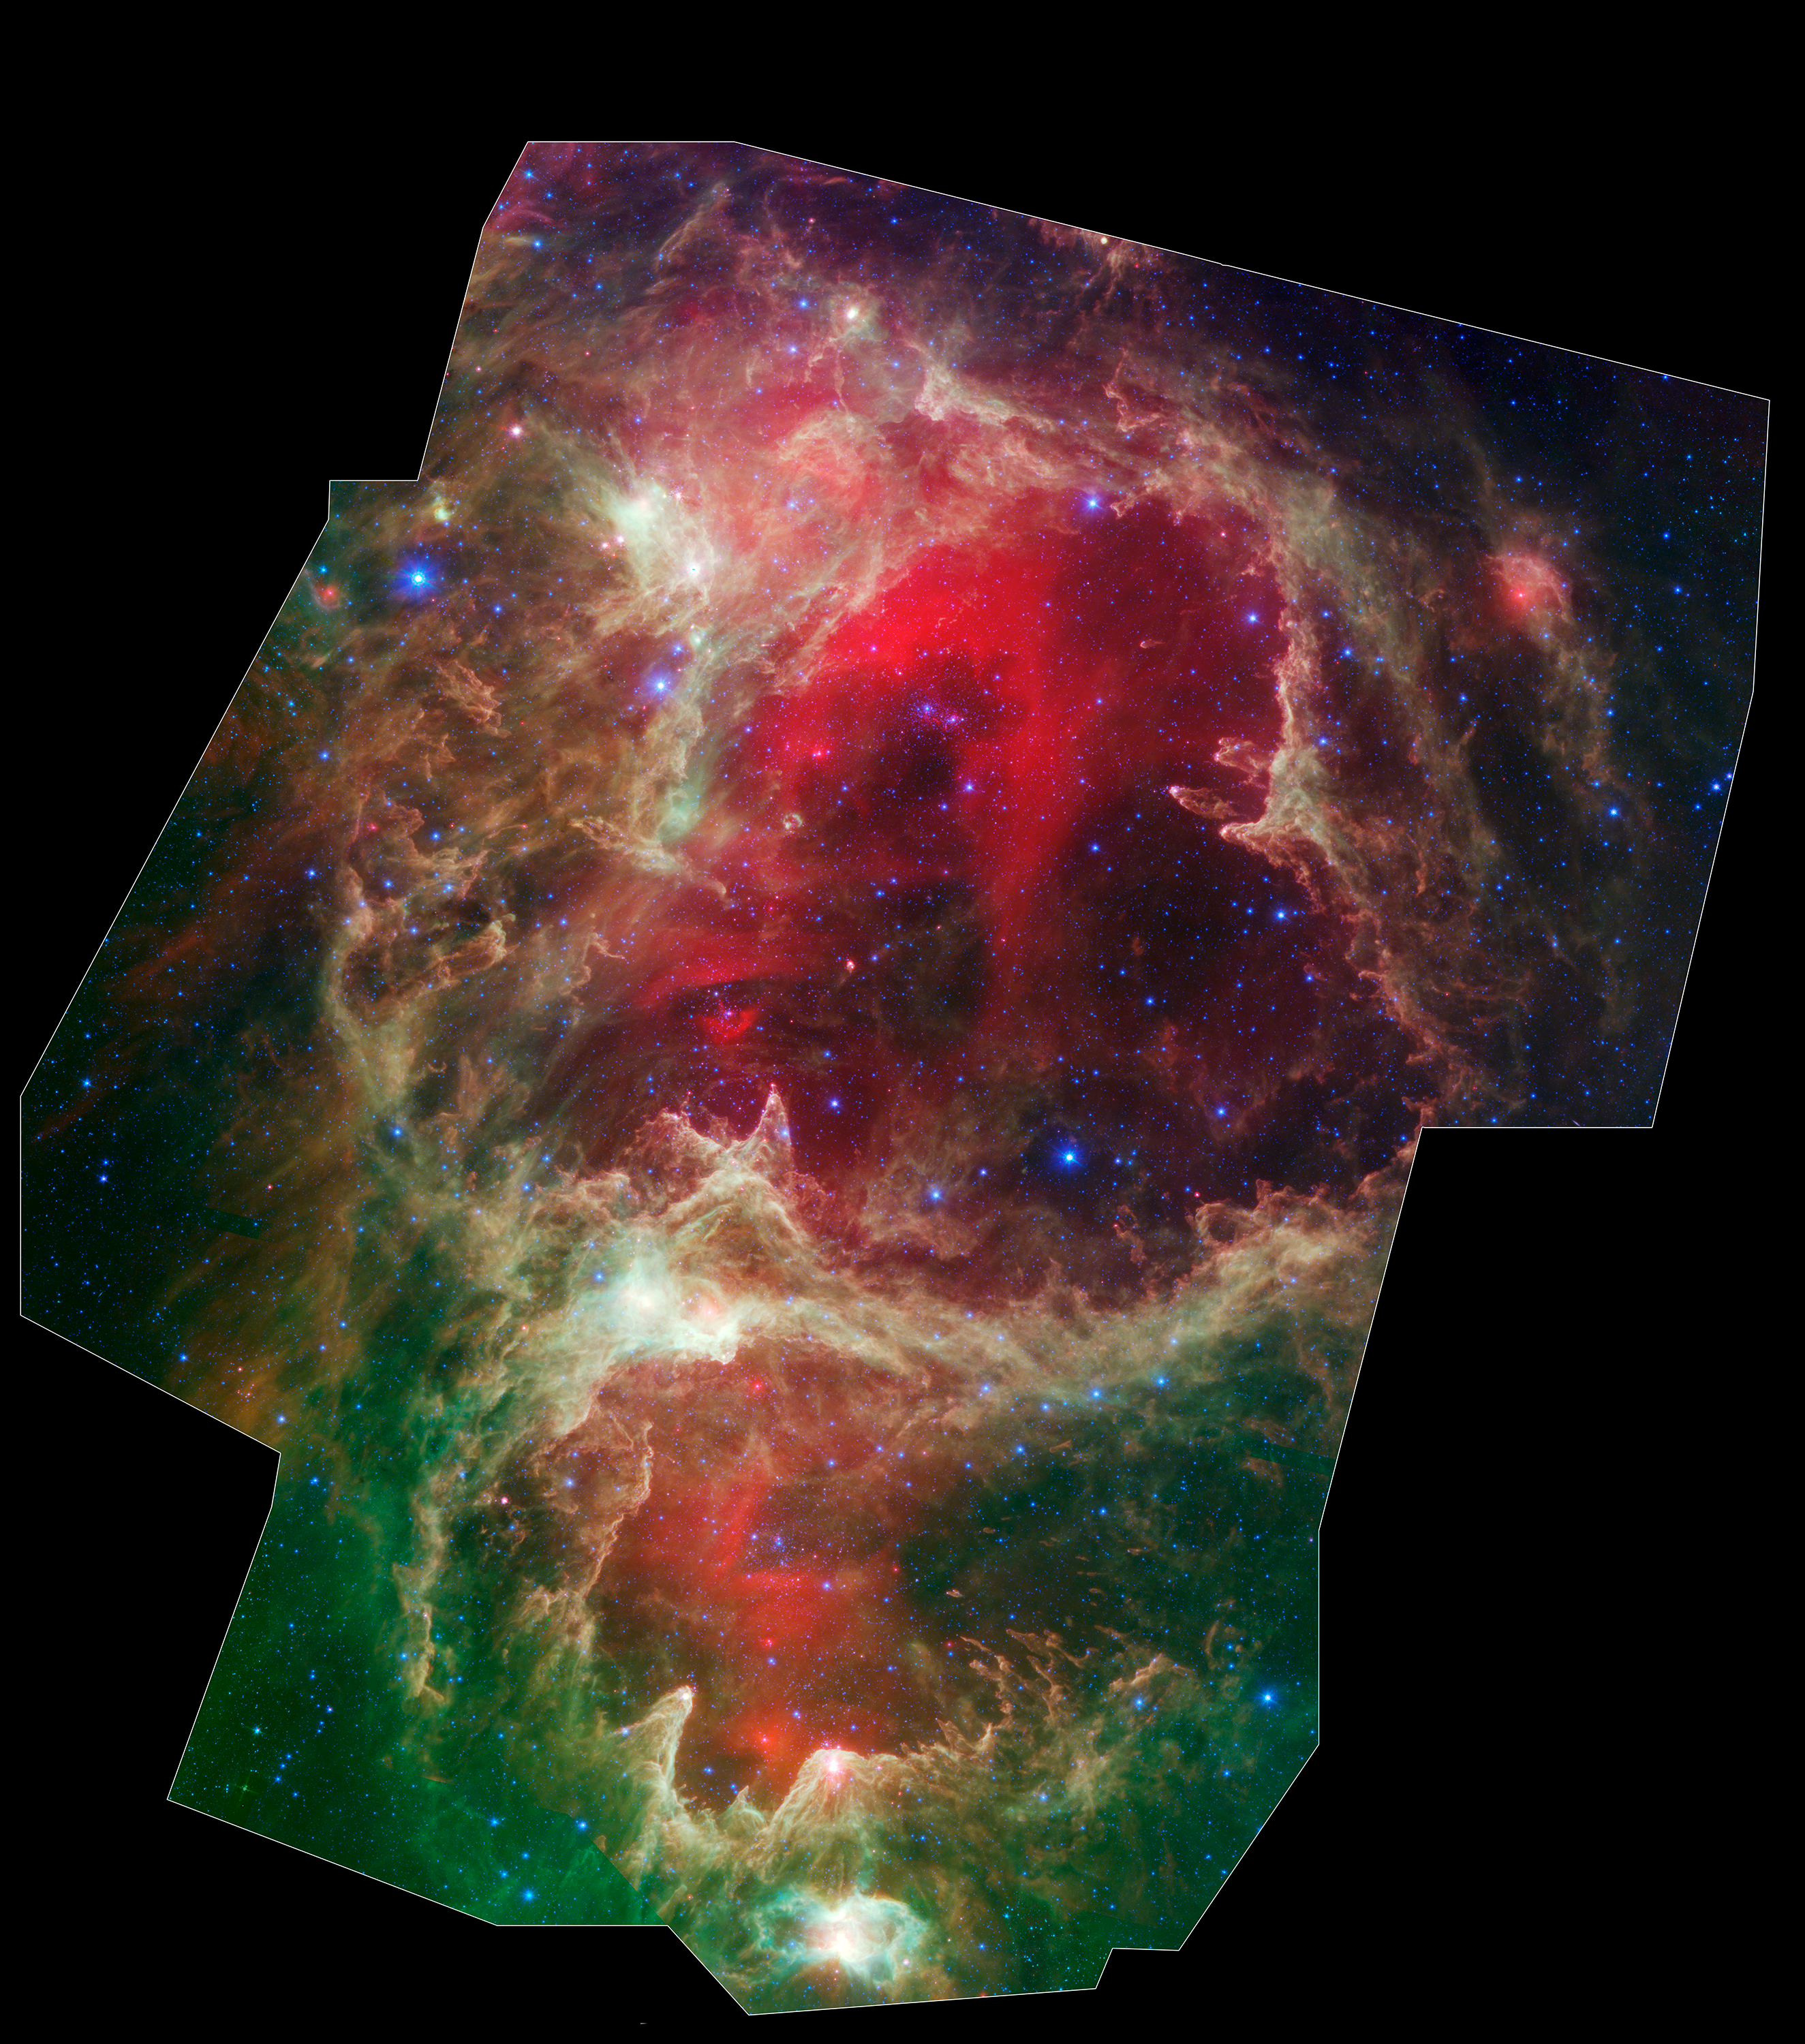

W5 Star Formation Region

Generations of stars can be seen in this new infrared portrait from NASA's Spitzer Space Telescope. In this wispy star-forming region, called W5, the oldest stars can be seen as blue dots in the centers of the two hollow cavities (other blue dots are background and foreground stars not associated with the region). Younger stars line the rims of the cavities, and some can be seen as pink dots at the tips of the elephant-trunk-like pillars. The white knotty areas are where the youngest stars are forming. Red shows heated dust that pervades the region's cavities, while green highlights dense clouds.

W5 spans an area of sky equivalent to four full moons and is about 6,500 light-years away in the constellation Cassiopeia. The Spitzer picture was taken over a period of 24 hours.

Like other massive star-forming regions, such as Orion and Carina, W5 contains large cavities that were carved out by radiation and winds from the region's most massive stars. According to the theory of triggered star-formation, the carving out of these cavities pushes gas together, causing it to ignite into successive generations of new stars.

This image contains some of the best evidence yet for the triggered star-formation theory. Scientists analyzing the photo have been able to show that the ages of the stars become progressively and systematically younger with distance from the center of the cavities.

This is a three-color composite showing infrared observations from two Spitzer instruments. Blue represents 3.6-micron light and green shows light of 8 microns, both captured by Spitzer's infrared array camera. Red is 24-micron light detected by Spitzer's multiband imaging photometer.

Credit: NASA/JPL-Caltech/L. Allen & X. Koenig (Harvard-Smithsonian CfA)